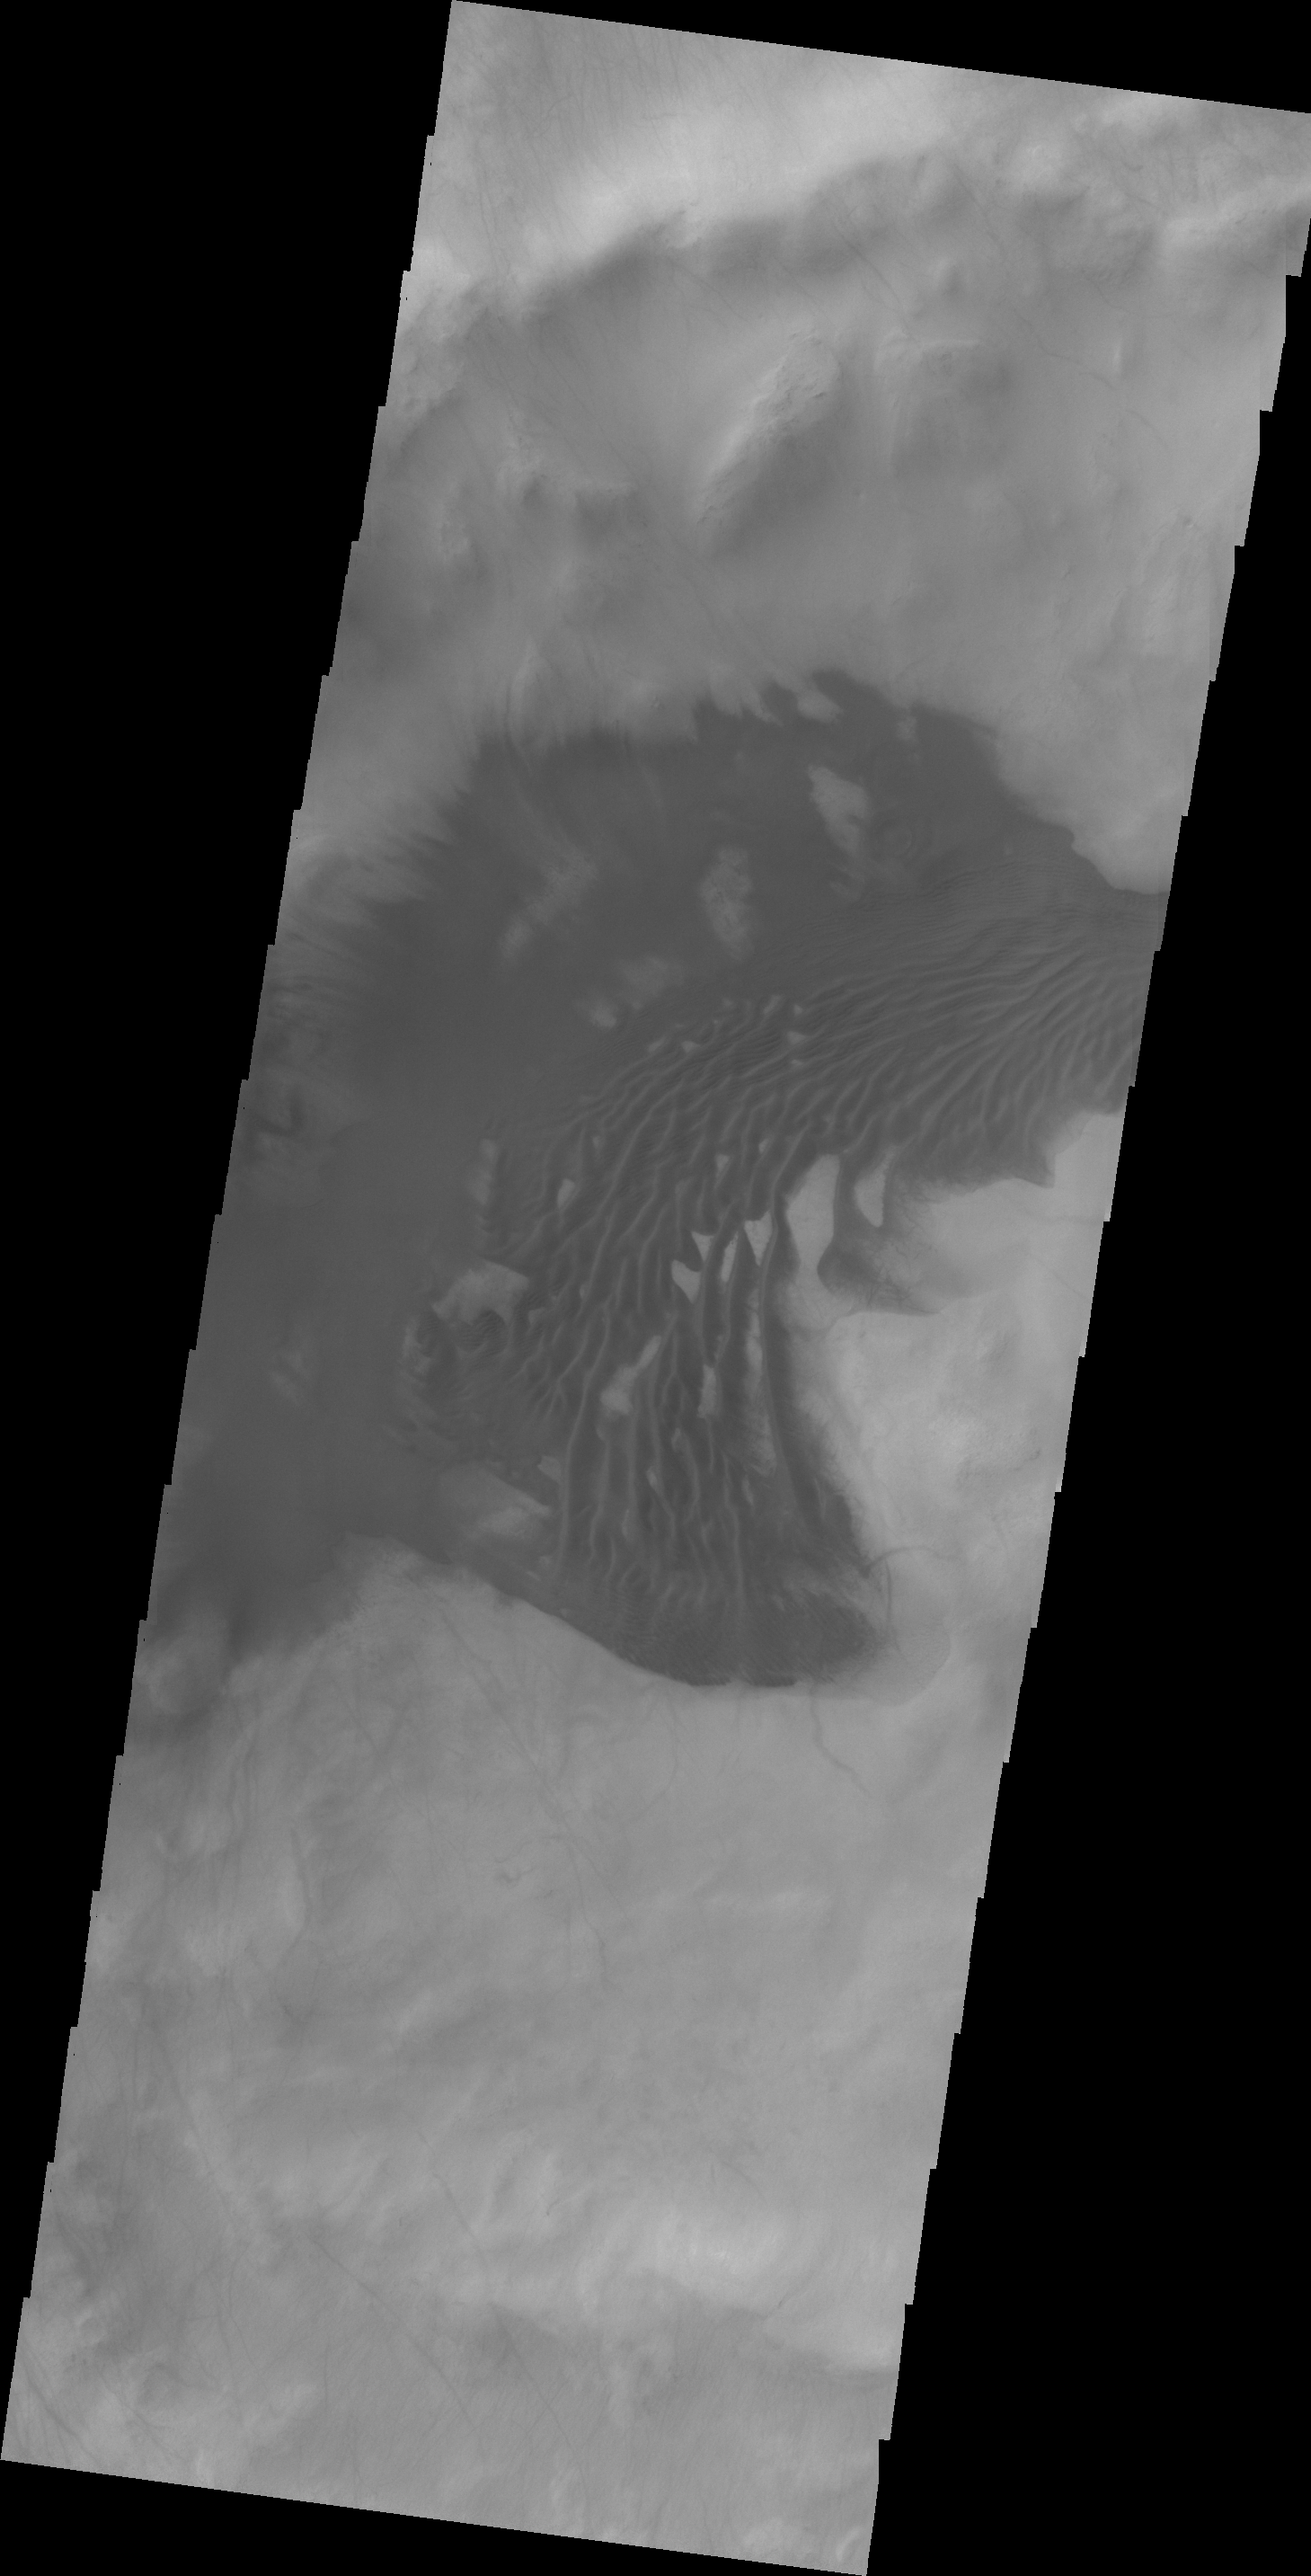

Dunes in Sisyphi Planum

The dunes in today’s VIS image are located in an unnamed crater in Sisyphi Planum.

Credit: NASA/JPL/ASU